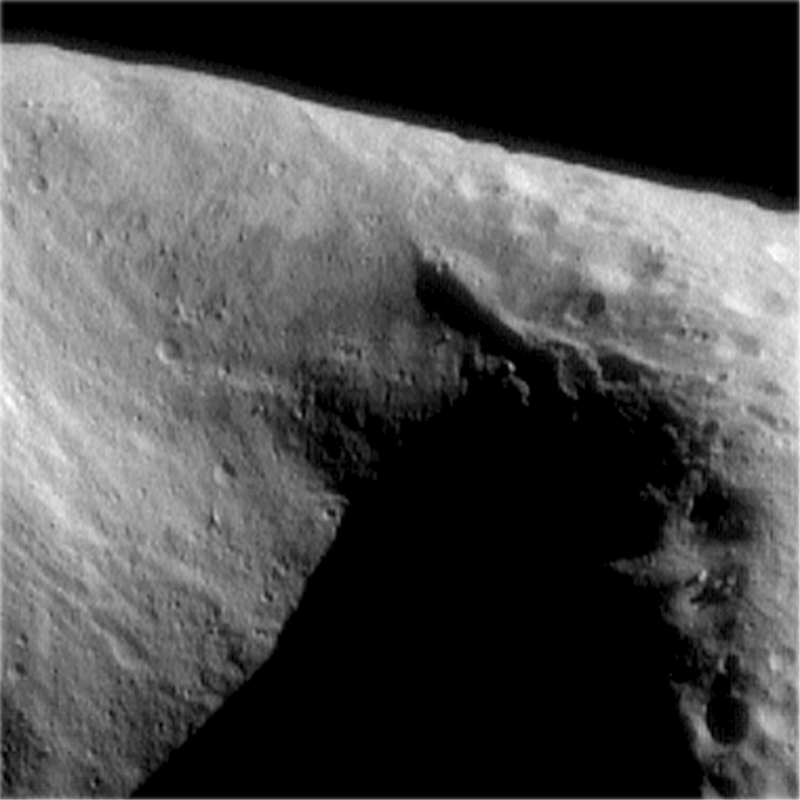

Interesting Structural Features on Eros

This image of the interior of Eros’ saddle area, taken at a range of 204 km (127 miles), displays a paucity of craters compared to the surface on the right hand side of the image. The saddle displays many interesting structural features. Visible on the left wall are a series of closely spaced grooves that follow the terrain downslope. Opposite, on the upper right wall, trending towards the back of the saddle is a prominent ridge. Boulders are visible throughout this image. Features as small as 20 meters (65 feet) are discernible in this image.

Built and managed by The Johns Hopkins University Applied Physics Laboratory, Laurel, Maryland, NEAR was the first spacecraft launched in NASA’s Discovery Program of low-cost, small-scale planetary missions. See the NEAR web page at http://near.jhuapl.edu/ for more details.

Credit: NASA/JPL/JHUAPL